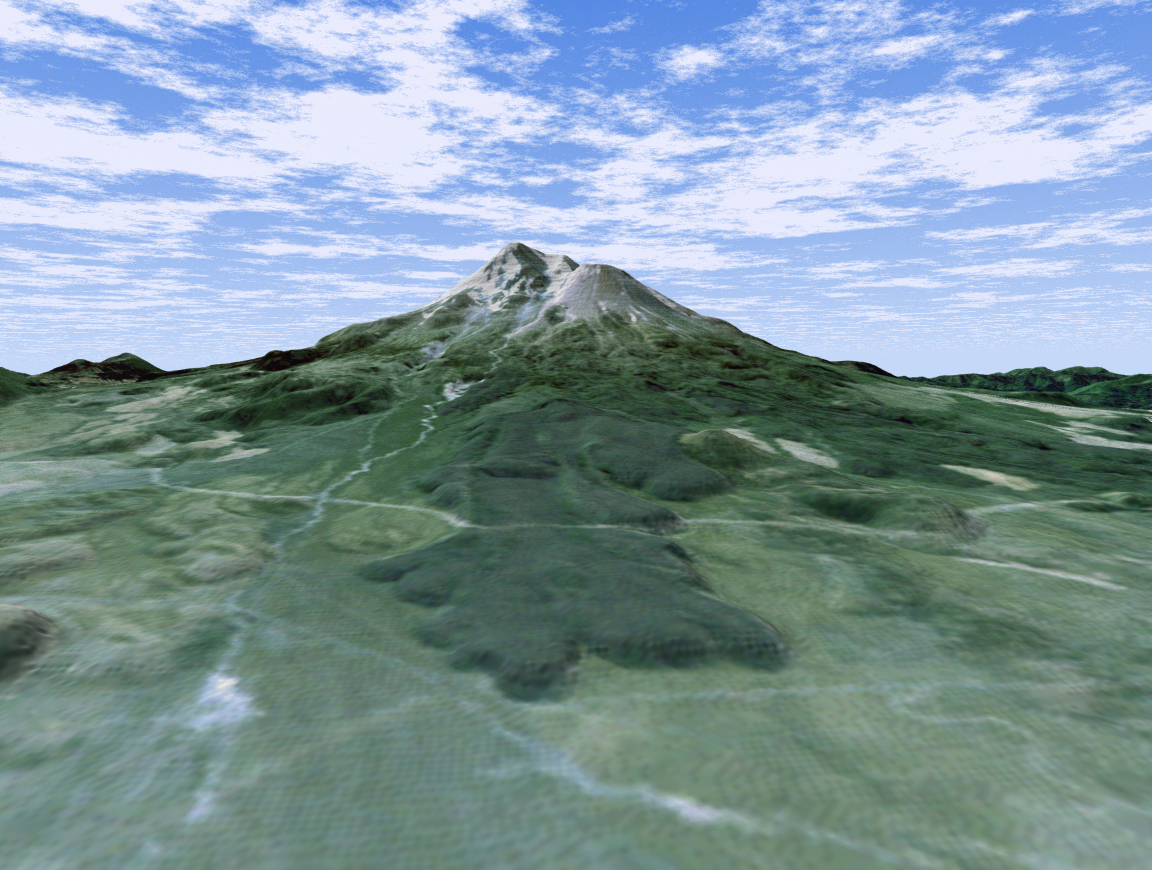

Perspective View with Landsat Overlay, Mount Shasta, Calif.

The volcanic nature of Mount Shasta is clearly evident in this computer-generated perspective viewed from the northwest. At over 4,300 meters (14,000 feet), Mount Shasta is California’s tallest volcano and part of the Cascade chain of volcanoes extending south from Washington. The twin summits of Shasta and Shastina tower over a lava flow on the flank of the volcano. Cutting across the lava flow is the bright line of a railroad. The bright area at the right edge is the town of Weed.

This 3-D perspective view was generated using topographic data from the Shuttle Radar Topography Mission (SRTM) and an enhanced false-color Landsat 5 satellite image. Colors are from Landsat bands 3, 2, and 1 as red, green and blue, respectively. Topographic expression is exaggerated two times.

Landsat has been providing visible and infrared views of the Earth since 1972. SRTM elevation data matches the 30-meter (98-foot) resolution of most Landsat images and will substantially help in analyzing the large and growing Landsat image archive.

The Landsat Thematic Mapper image used here came from an online mosaic of Landsat images for the continental United States (http://mapus.jpl.nasa.gov), a part of NASA’s Digital Earth effort.

Elevation data used in this image was acquired by the Shuttle Radar Topography Mission (SRTM) aboard the Space Shuttle Endeavour, launched on Feb. 11, 2000. SRTM used the same radar instrument that comprised the Spaceborne Imaging Radar-C/X-Band Synthetic Aperture Radar (SIR-C/X-SAR) that flew twice on the Space Shuttle Endeavour in 1994. SRTM was designed to collect 3-D measurements of the Earth’s surface. To collect the 3-D data, engineers added a 60-meter (approximately 200-foot) mast, installed additional C-band and X-band antennas, and improved tracking and navigation devices. The mission is a cooperative project between NASA, the National Imagery and Mapping Agency (NIMA) of the U.S. Department of Defense and the German and Italian space agencies. It is managed by NASA’s Jet Propulsion Laboratory, Pasadena, Calif., for NASA’s Earth Science Enterprise, Washington, D.C.

Size: scale varies in this perspective image
Location: 41.4 degrees North latitude, 122.3 degrees West longitude
Orientation: looking southeast
Image Data: Landsat Bands 3, 2, 1 as red, green, blue, respectively
Original Data Resolution: SRTM 1 arcsecond (30 meters or 98 feet) Thematic Mapper 1 arcsecond (30 meters or 98 feet)
Date Acquired: February 2000 (SRTM)

Credit: NASA/JPL/NIMA